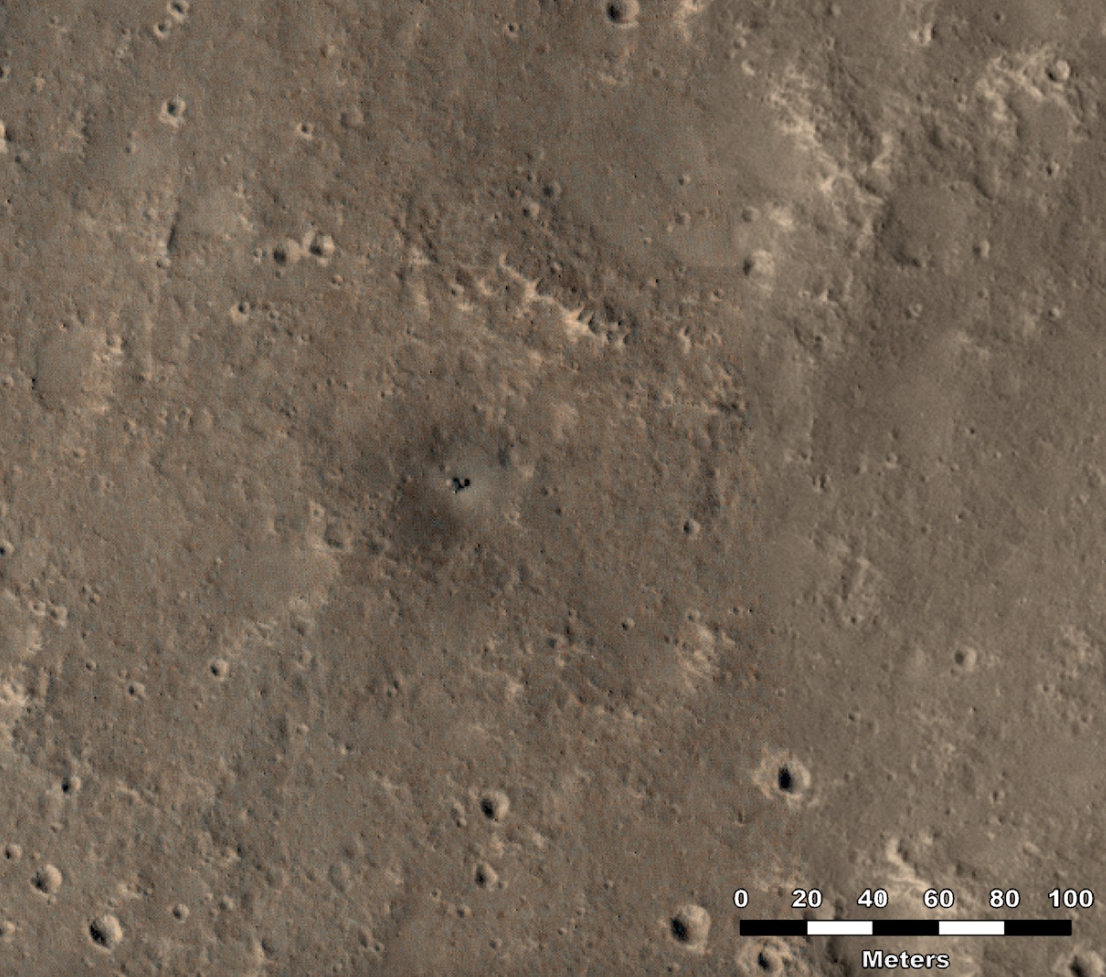

HiRISE Studies the Dust on InSight

NASA’s InSight Mars lander acquires the same reddish-brown hue as the rest of the planet in a set of images captured by the agency’s Mars Reconnaissance Orbiter (MRO) using its High-Resolution Imagine Science Experiment (HiRISE) camera.

This video shows images taken by HiRISE between Dec. 11, 2018, just a couple weeks after InSight landed on Mars, and Oct. 23, 2024. In the images, InSight often appears as a bright, blue dot due to its reflection of sunlight. A dark halo was scorched into the ground by the spacecraft’s retrorocket thrusters; this halo fades away over time. Dark stripes that can be seen on the surface are tracks left by passing dust devils.

Figure A is the single HiRISE image taken on Oct. 23, 2024.

Monitoring the change in dust at the Martian surface helps scientists understand how quickly the surface changes at a given location over time. That’s particularly helpful for ascertaining the age of meteoroid craters, which serve as time-keepers on surface: Understanding how quickly they’re fading lets scientists estimate how long they’ve been there, and thus how old that particular surface is.

The University of Arizona, in Tucson, operates HiRISE, which was built by Ball Aerospace & Technologies Corp., in Boulder, Colorado. A division of Caltech in Pasadena, California, JPL manages the MRO project and managed InSight for NASA’s Science Mission Directorate, Washington.

The InSight mission was part of NASA’s Discovery Program, managed by the agency’s Marshall Space Flight Center in Huntsville, Alabama. Lockheed Martin Space in Denver built the InSight spacecraft, including its cruise stage and lander, and supported spacecraft operations for the mission.

A number of European partners, including France’s Centre National d’Études Spatiales (CNES) and the German Aerospace Center (DLR), are supporting the InSight mission. CNES provided the Seismic Experiment for Interior Structure (SEIS) instrument to NASA, with the principal investigator at IPGP (Institut de Physique du Globe de Paris). Significant contributions for SEIS came from IPGP; the Max Planck Institute for Solar System Research (MPS) in Germany; the Swiss Federal Institute of Technology (ETH Zurich) in Switzerland; Imperial College London and Oxford University in the United Kingdom; and JPL. DLR provided the Heat Flow and Physical Properties Package (HP3) instrument, with significant contributions from the Space Research Center (CBK) of the Polish Academy of Sciences and Astronika in Poland. Spain’s Centro de Astrobiología (CAB) supplied the temperature and wind sensors.

Credit: NASA/JPL-Caltech/University of Arizona